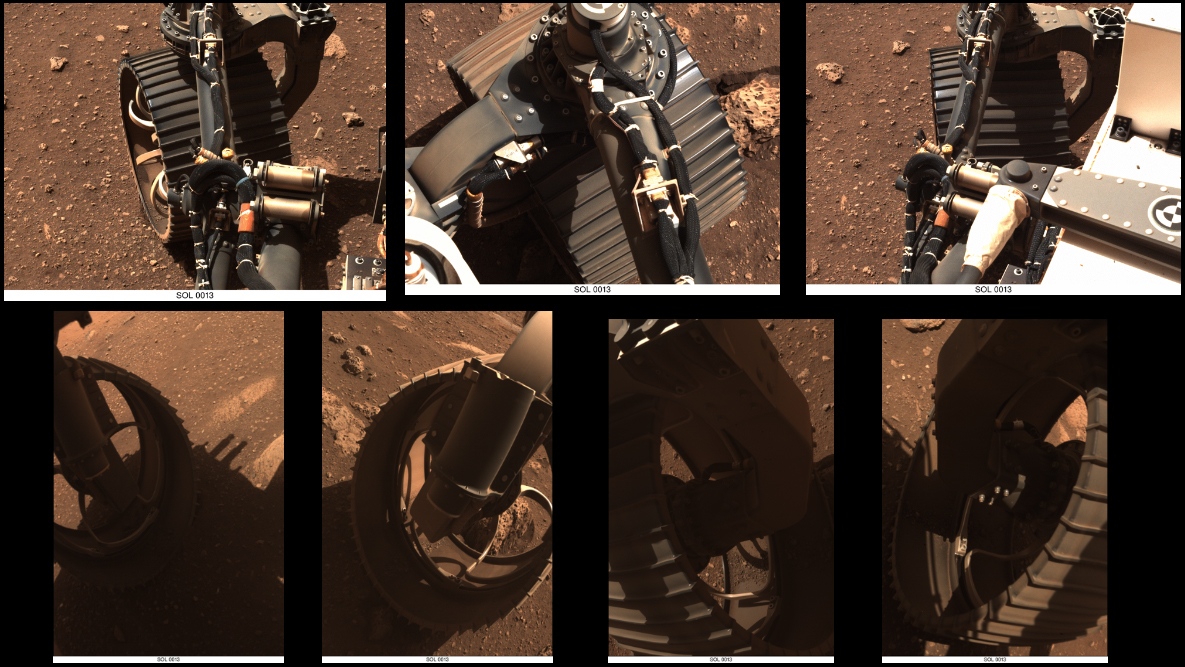

Multiple Views of Perseverance’s Wheels Wiggling

These sets of animated GIFs show seven views of NASA’s Perseverance Mars rover wiggling its wheels on March 4, 2021, the day Perseverance completed its first drive on Mars.

The first three sets of GIFs come from the Navigation Cameras (Navcams). The first view shows the front left wheel; the second the front right wheel; the third the rear right wheel.

The next four sets come from the Hazard Avoidance Cameras (Hazcams). The fourth GIF shows the front left wheel again; the fifth the front right wheel again; the sixth the rear left wheel; and the seventh the rear right wheel again.

A key objective for Perseverance’s mission on Mars is astrobiology, including the search for signs of ancient microbial life. The rover will characterize the planet’s geology and past climate, pave the way for human exploration of the Red Planet, and be the first mission to collect and cache Martian rock and regolith (broken rock and dust).

Subsequent NASA missions, in cooperation with ESA (European Space Agency), would send spacecraft to Mars to collect these sealed samples from the surface and return them to Earth for in-depth analysis.

The Mars 2020 Perseverance mission is part of NASA’s Moon to Mars exploration approach, which includes Artemis missions to the Moon that will help prepare for human exploration of the Red Planet.

NASA’s Jet Propulsion Laboratory, which is managed for NASA by Caltech in Pasadena, California, built and manages operations of the Perseverance rover.

Credit: NASA/JPL-Caltech